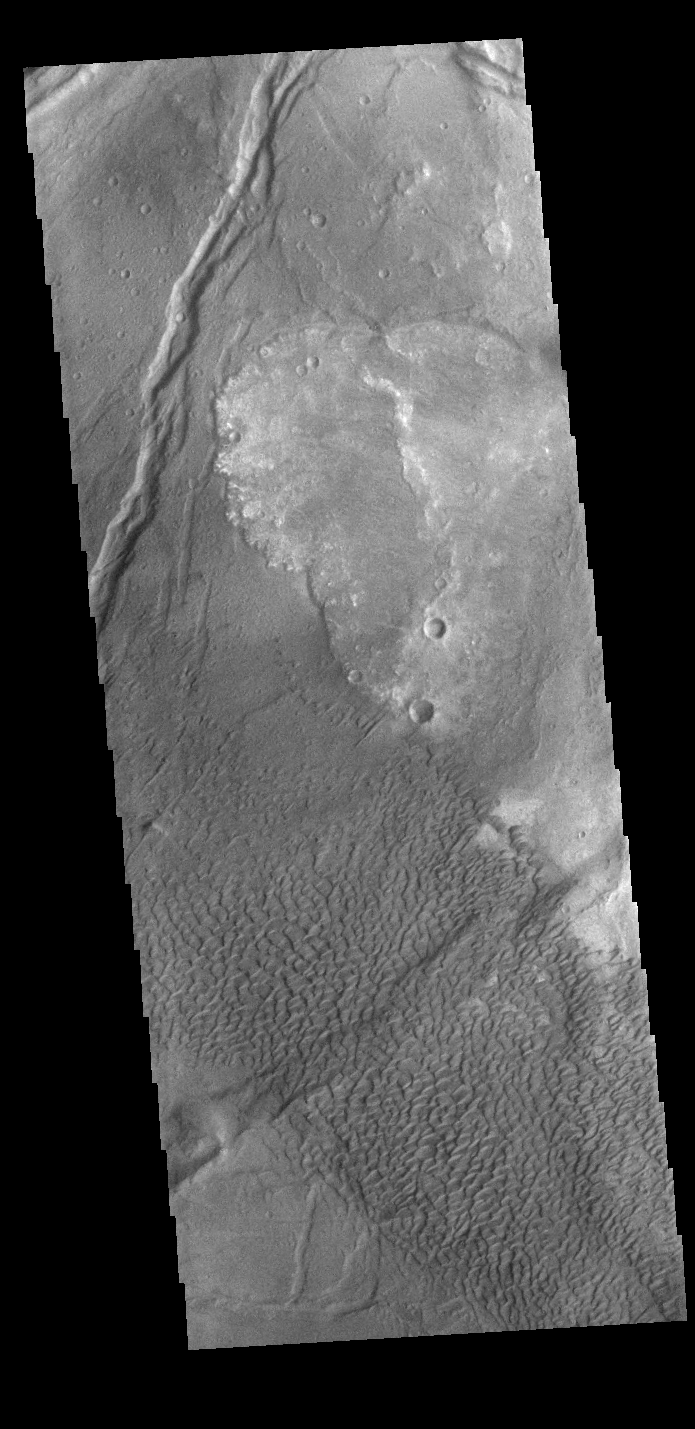

Nili Patera Dunes

Today’s VIS image shows part of Nili Patera. Nili Patera is the northern caldera in the immense volcanic complex of Syrtis Major Planum. The dunes are moving westward across the top of these ancient volcanic flows.

Credit: NASA/JPL-Caltech/ASU